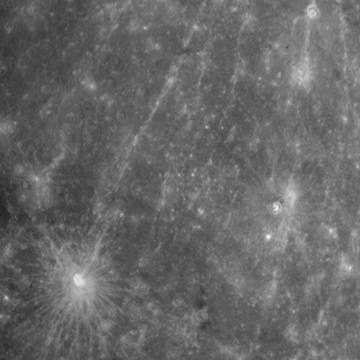

MESSENGER’s Departing Shots

As MESSENGER completed its second successful flyby of Mercury, the NAC took images of the planet every 5 minutes as it receded in the distance. In total, 124 images were compiled sequentially to produce this movie. At the start of the movie, MESSENGER was about 93,000 kilometers (about 58,000 miles) from Mercury, and the first image has a field of view of about 2,500 kilometers (about 1,500 miles) in width. At the end of the movie, the MESSENGER spacecraft was about 288,000 kilometers (179,000 miles) from Mercury.

Date Acquired: October 6, 2008
Image Mission Elapsed Time (MET): 131787760 – 131824960
Instrument: Narrow Angle Camera (NAC) of the Mercury Dual Imaging System (MDIS)
Spacecraft Altitude: 93,000 kilometers (58,000 miles) to 288,000 kilometers (179,000 miles)

These images are from MESSENGER, a NASA Discovery mission to conduct the first orbital study of the innermost planet, Mercury. For information regarding the use of images, see the MESSENGER image use policy.

Credit: NASA/Johns Hopkins University Applied Physics Laboratory/Carnegie Institution of Washington